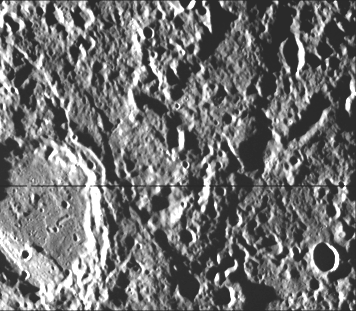

Crater Rim Offset 10 kilometers by Scarp-High Resolution

High-resolution picture of a 65-kilometer diameter crater and the scarp transecting its floor (lower left corner of this image). The scarp has a slightly terraced appearance which may be individual fault planes compromising an imbricate thrust fault.(See PIA02432 for another image of this scarp and crater.)

This image (FDS 27464) was acquired during the spacecraft’s first encounter with Mercury.

The Mariner 10 mission, managed by the Jet Propulsion Laboratory for NASA’s Office of Space Science, explored Venus in February 1974 on the way to three encounters with Mercury-in March and September 1974 and in March 1975. The spacecraft took more than 7,000 photos of Mercury, Venus, the Earth and the Moon.

Credit: NASA/JPL/Northwestern University